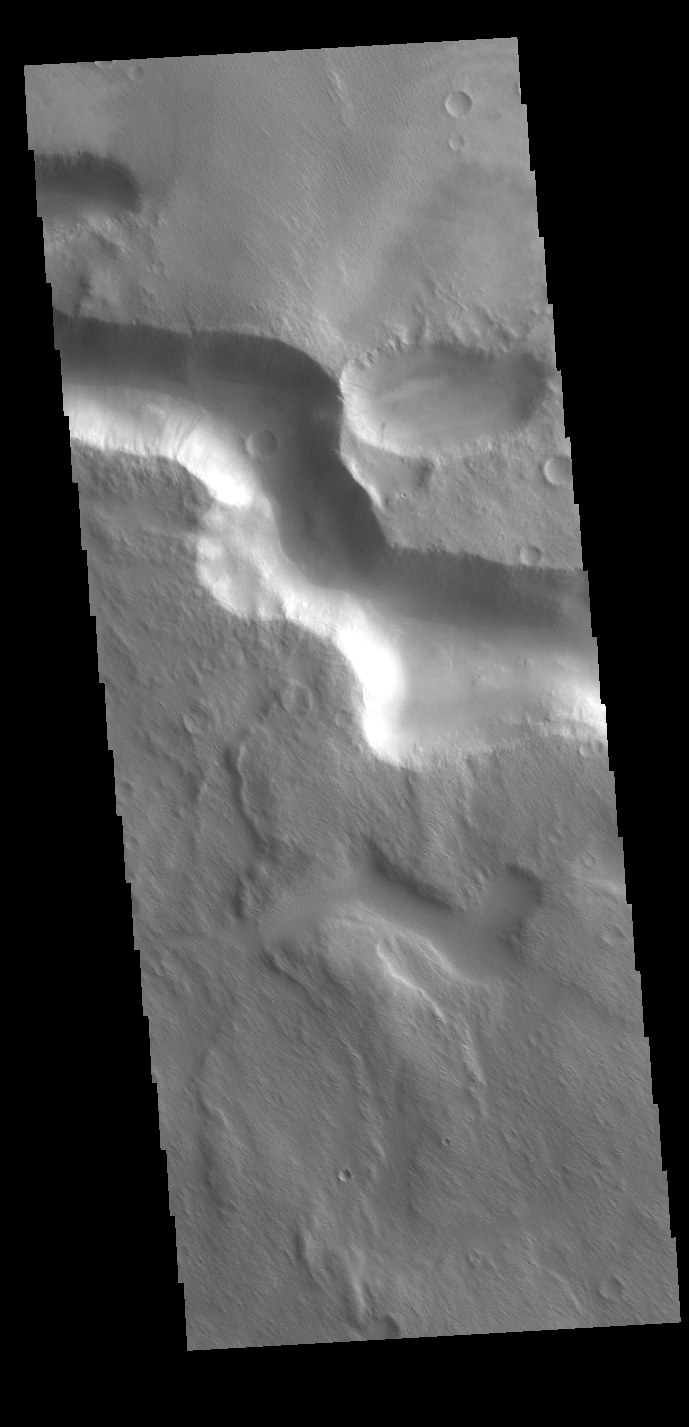

Medusae Fossae

The channel in this VIS image is located on the western margin of Medusae Fossae.

Credit: NASA/JPL-Caltech/ASU